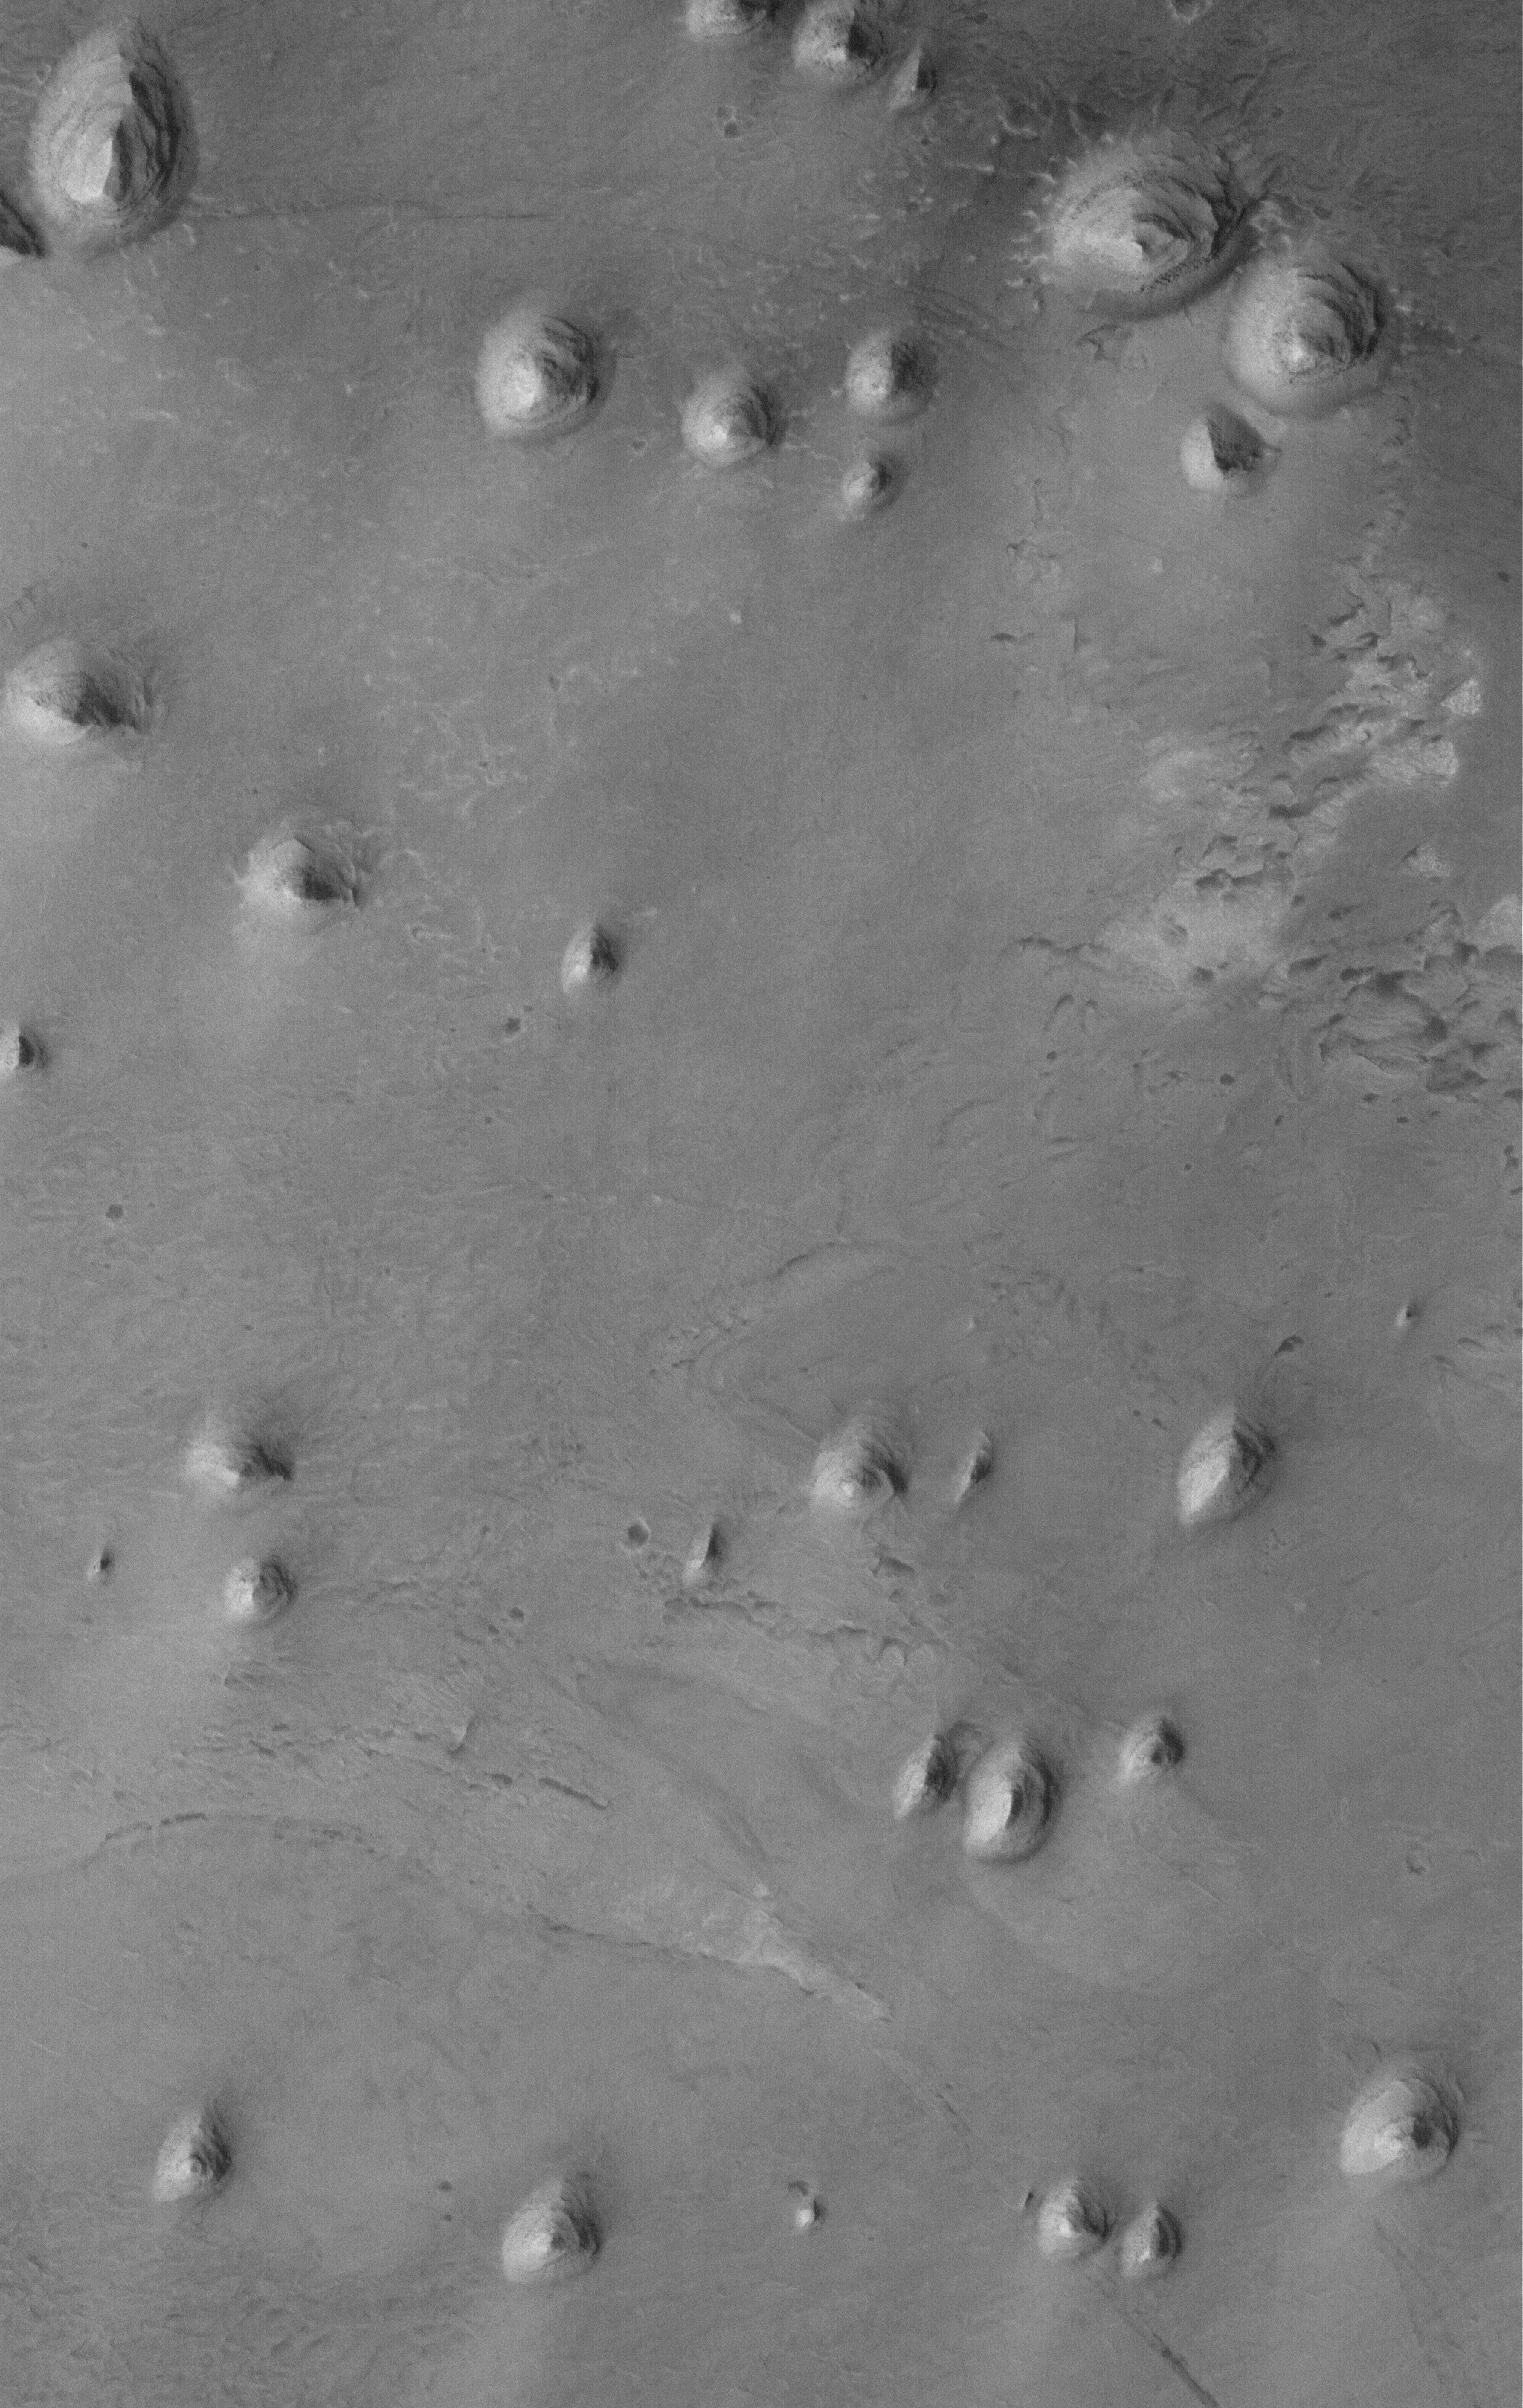

Sedimentary Rock Remnants

29 July 2005
This Mars Global Surveyor (MGS) Mars Orbiter Camera (MOC) image shows knobs of remnant, wind-eroded, layered sedimentary rock that once completely covered the floor of a crater located west of the Sinus Meridiani region of Mars. Sedimentary rock outcrops are common throughout the Sinus Meridiani region and its surrounding cratered terrain.

Location near: 2.2°N, 7.9°W
Image width: width: ~3 km (~1.9 mi)
Illumination from: lower left
Season: Northern Autumn

Credit: NASA/JPL/Malin Space Science Systems